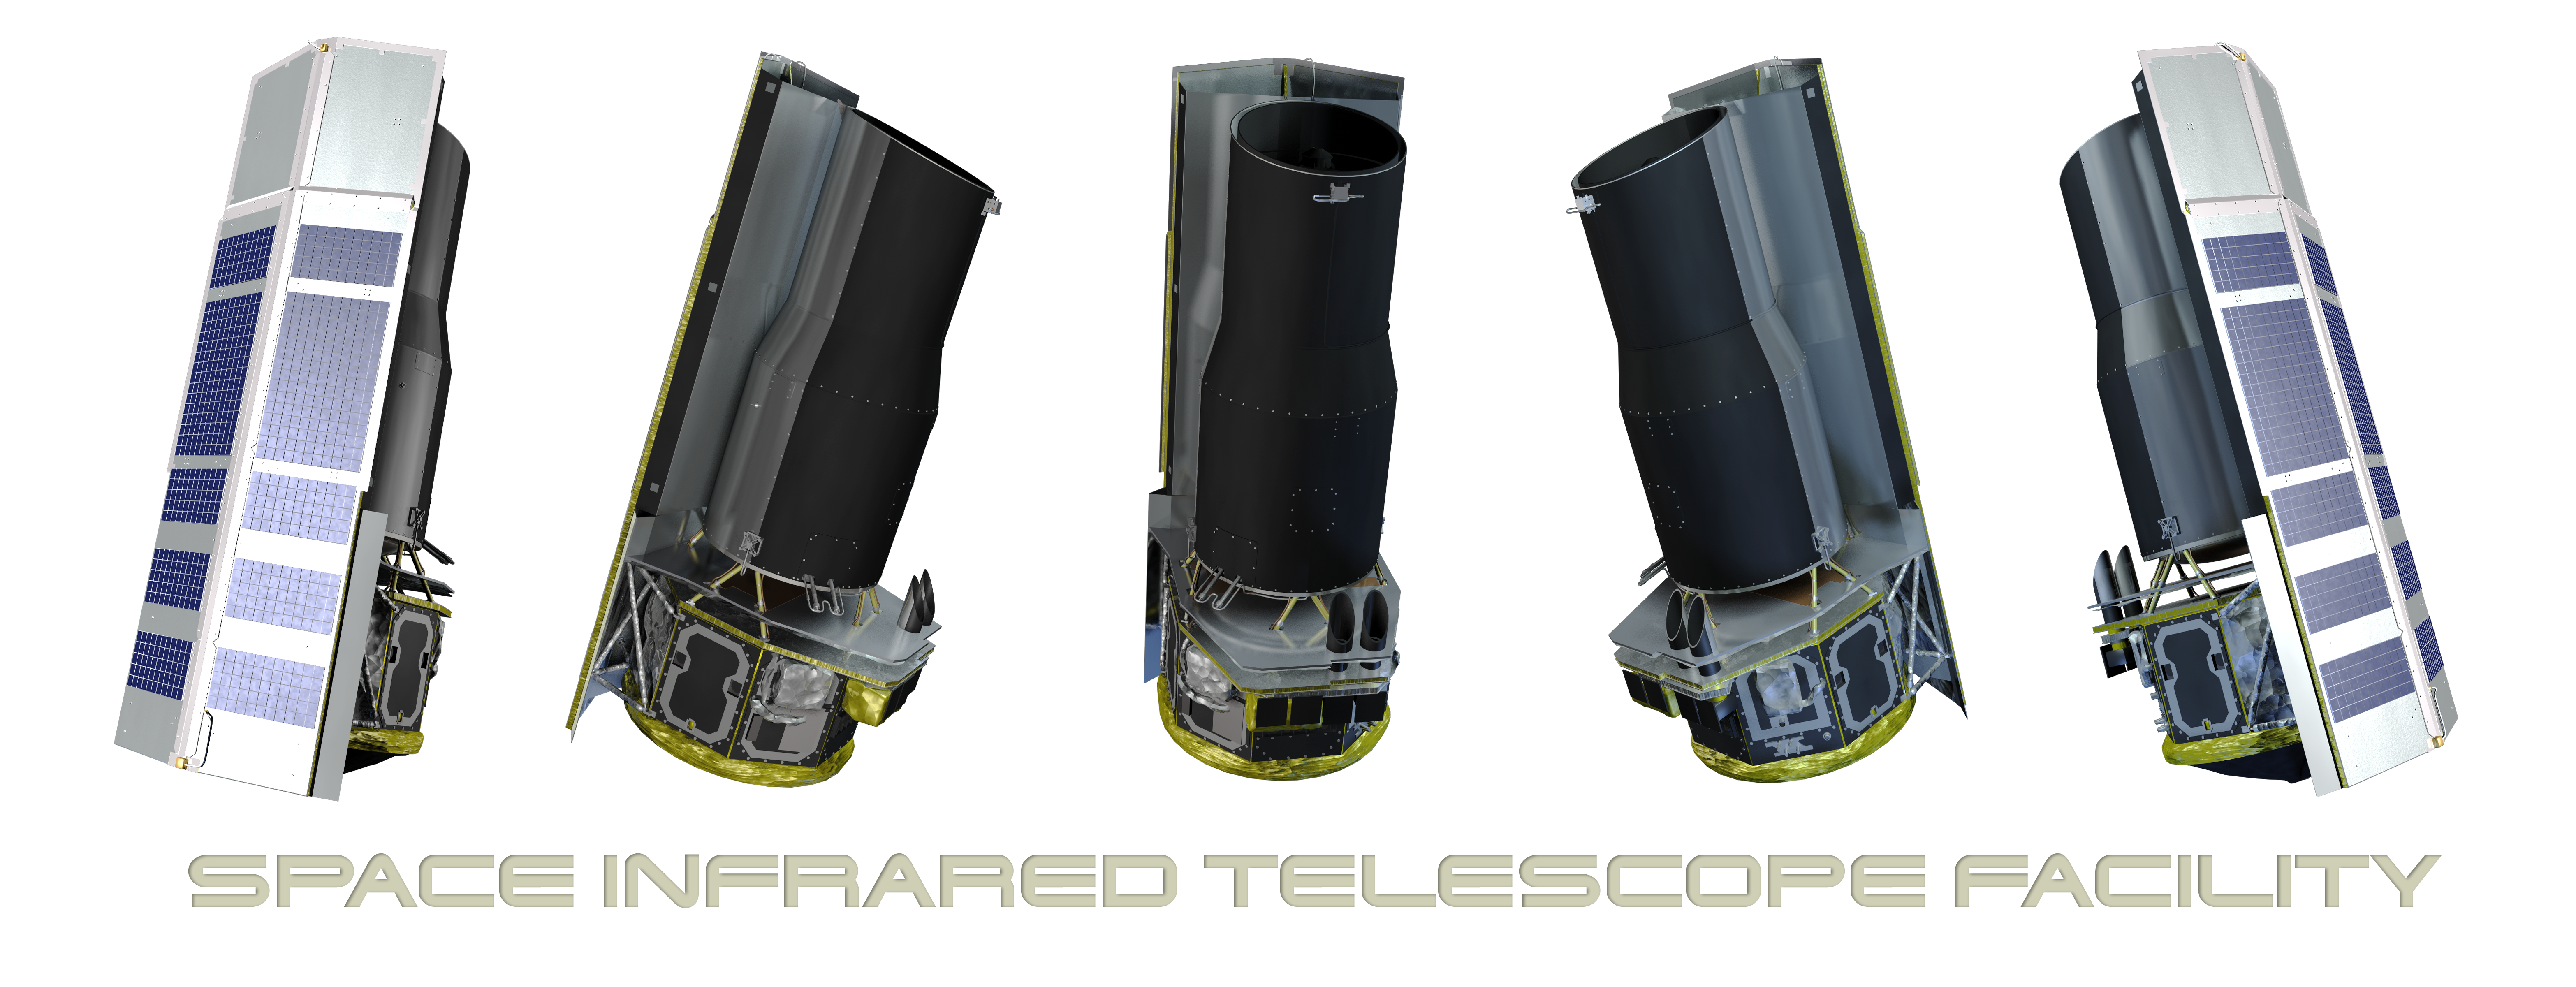

Five Views of Spitzer

The Spitzer Space Telescope rendered from five different angles.

Credit: NASA/JPL-Caltech/R. Hurt (SSC)